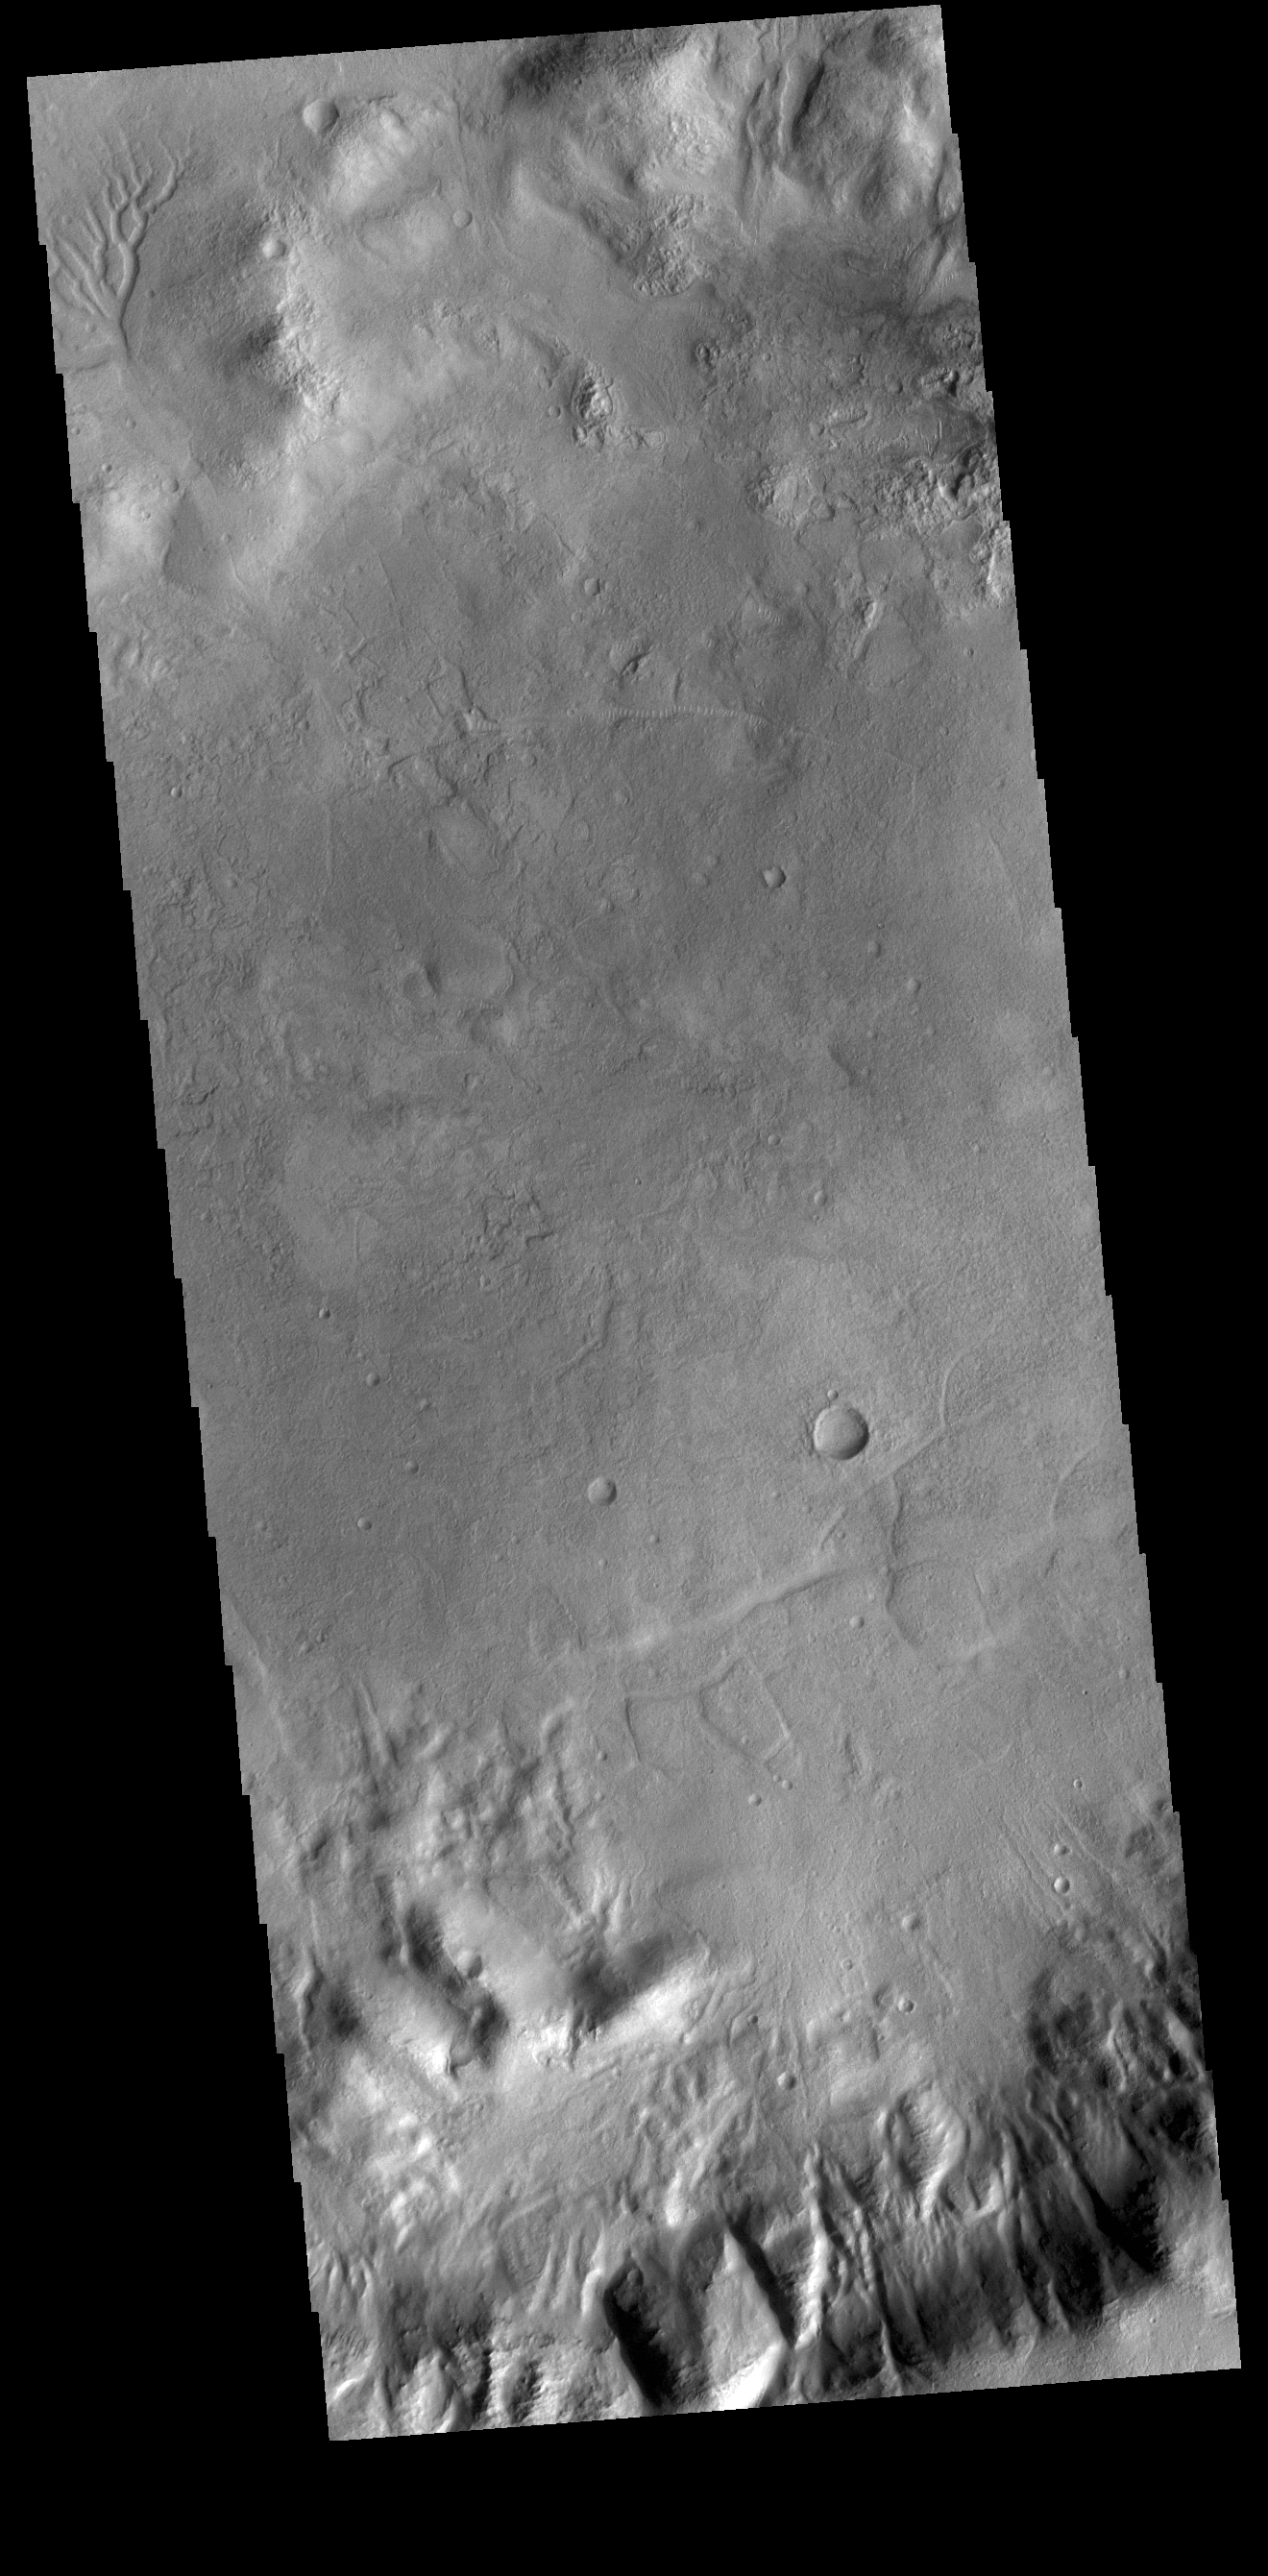

Gullies

Today’s VIS image shows part of an unnamed crater in Aonia Terra. The rim of this crater contains many deep gullies. At the top left of the image a channel system is visible on the floor of the crater.

Credit: NASA/JPL-Caltech/ASU